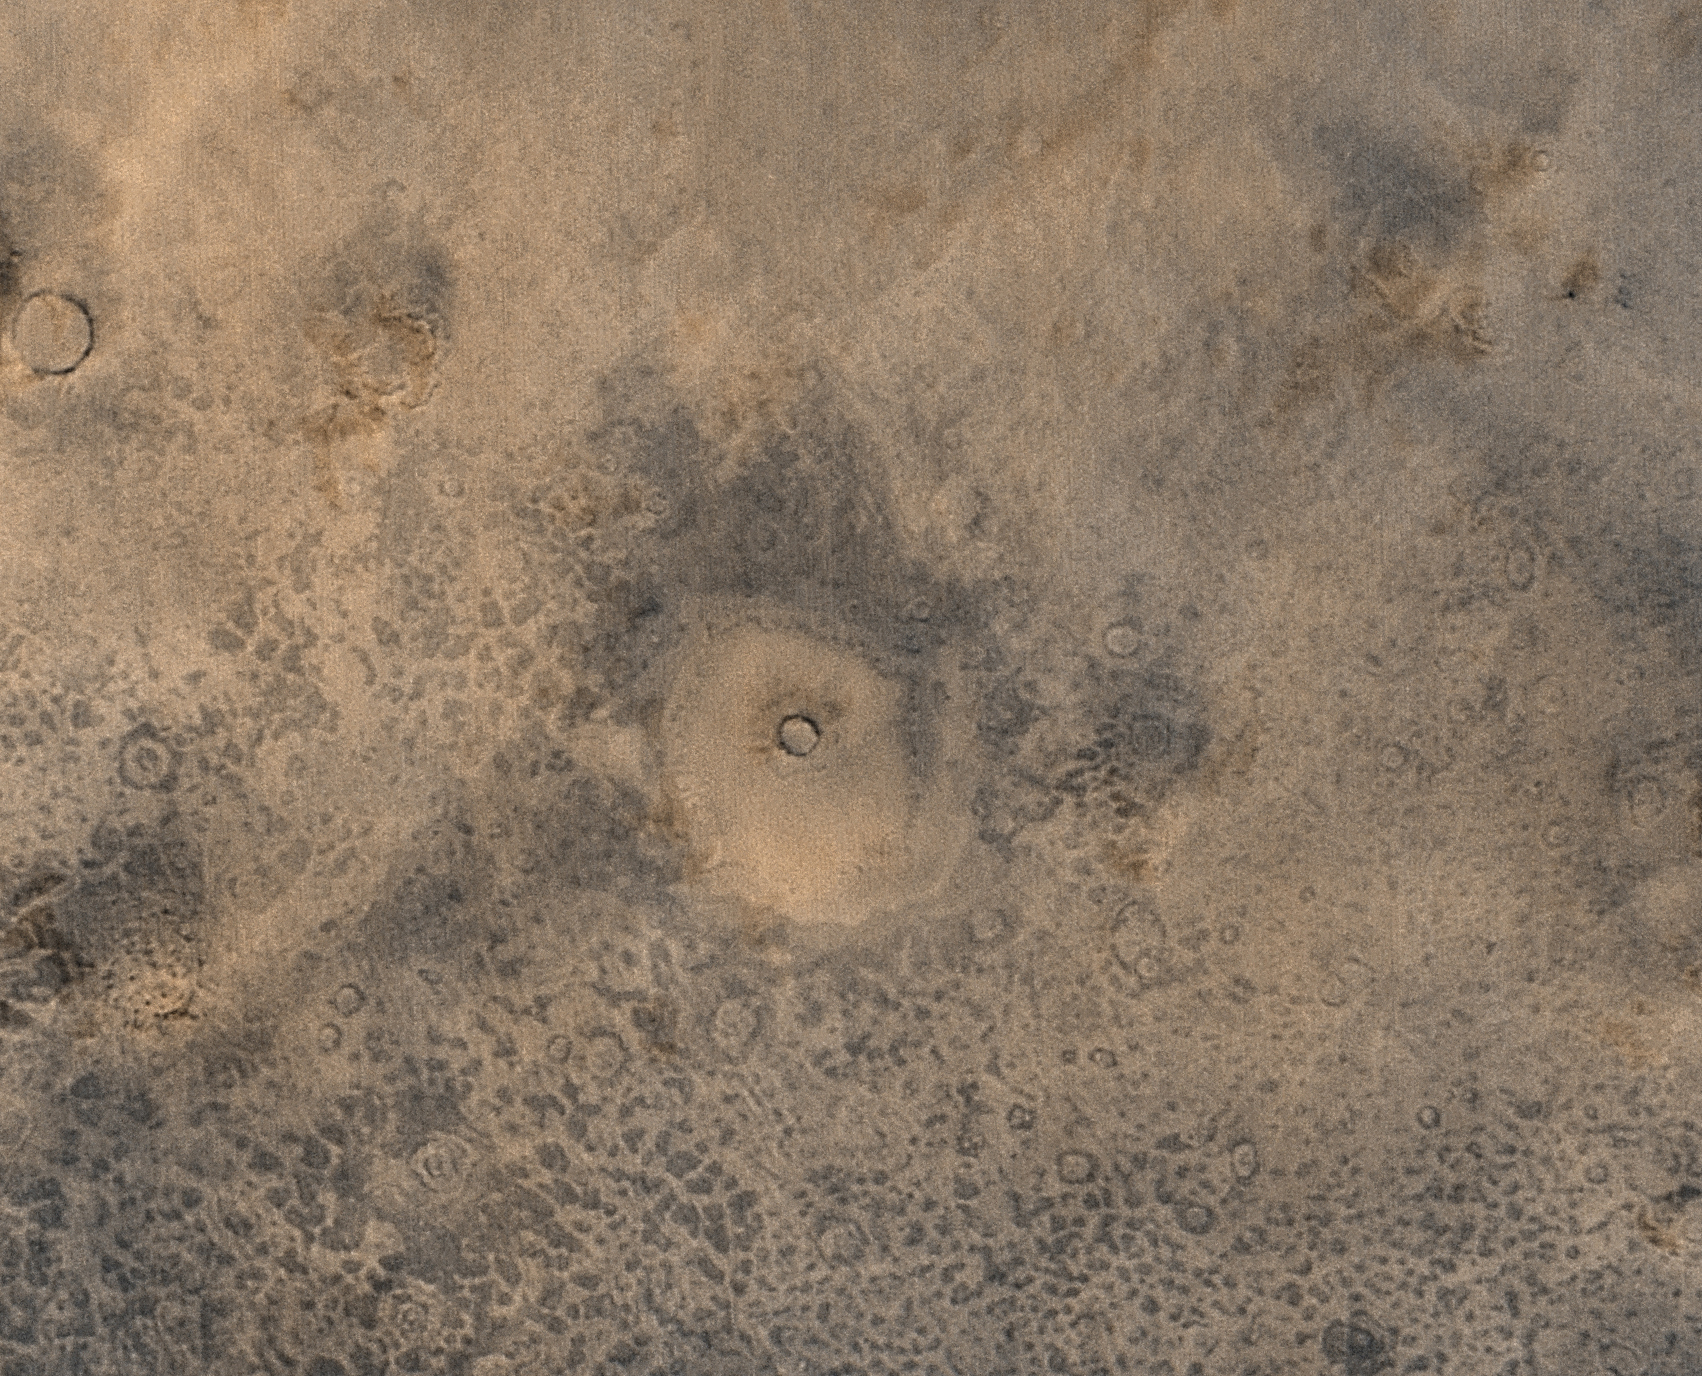

The Martian Northern Plains

MGS MOC Release No. MOC2-324, 12 December 2002

The martian northern plains remain nearly as mysterious today as they seemed 25 years ago during the Viking missions, even though one of those spacecraft–the Viking 2 lander–went to the northern plains. The northern plains are a lowland with fewer impact craters exposed at the surface than the heavily cratered martian southern highlands. Normally, surfaces with fewer craters are considered younger (i.e., they have had less time to accumulate craters). Mars Global Surveyor (MGS) Mars Orbiter Camera (MOC) high resolution images have shown that there really are a lot of craters in this region, but most are thinly buried beneath the plains. This low resolution view, covering an area 168 km (104 mi) by 124 km (77 km), shows a few craters at the surface (such as the one at the center of the image), and several circular features that represent craters that are mostly buried beneath the plains. This view was obtained in August 2002; sunlight illuminates the scene from the lower left.

Credit: NASA/JPL/MSSS